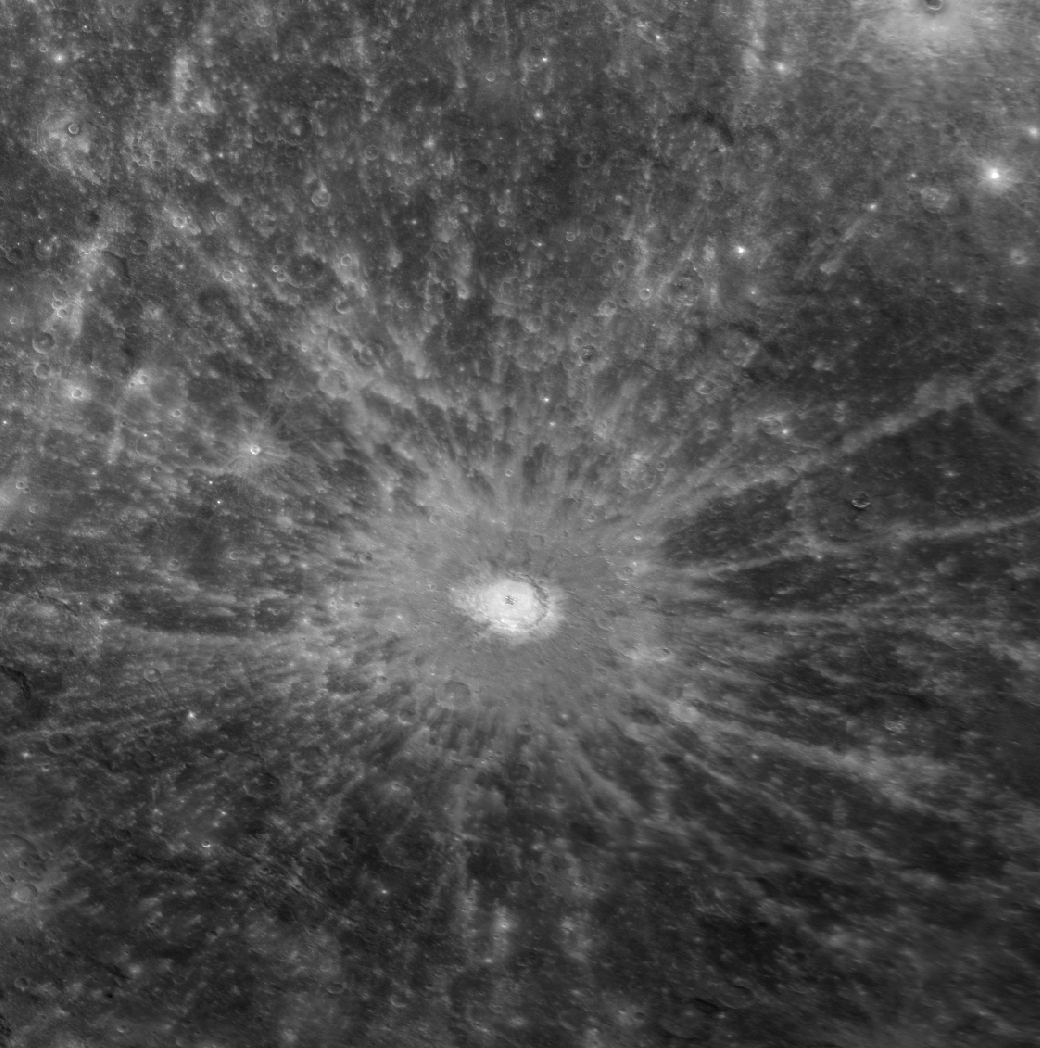

Debussy and its Hundreds of Miles of Rays

This central-peak crater naturally draws attention because of its prominent rays, which extend hundreds of kilometers across the planet. Until receiving its official name of Debussy in March 2010, this crater had been known only as “feature A” in Earth-based radar images of Mercury. Debussy’s extensive system of rays makes it a prominent, bright feature on Mercury’s surface at both visible and radar wavelengths, and it was identified from early Earth-based radar observations long before the collection of spacecraft images of the crater. Appropriately, radar astronomer John K. Harmon was involved in proposing the name Debussy, as well as the name Hokusai for another spectacularly rayed crater discovered by radar. This crater’s name honors Claude Debussy (1862-1918), a French composer. The first spacecraft images of Debussy were obtained during MESSENGER’s second flyby of Mercury, revealing Debussy and its hundreds of miles of rays in unprecedented detail.

Date Acquired: October 6, 2008
Instrument: Narrow Angle Camera (NAC) of the Mercury Dual Imaging System (MDIS)
Resolution: 500 meters/pixel (0.31 miles/pixel)
Scale: The diameter of Debussy is 85 kilometers (53 miles)
Projection: This image is a portion of the global Mercury mosaic. It is shown in an orthographic projection.

These images are from MESSENGER, a NASA Discovery mission to conduct the first orbital study of the innermost planet, Mercury. For information regarding the use of images, see the MESSENGER image use policy.

Credit: NASA/Johns Hopkins University Applied Physics Laboratory/Carnegie Institution of Washington